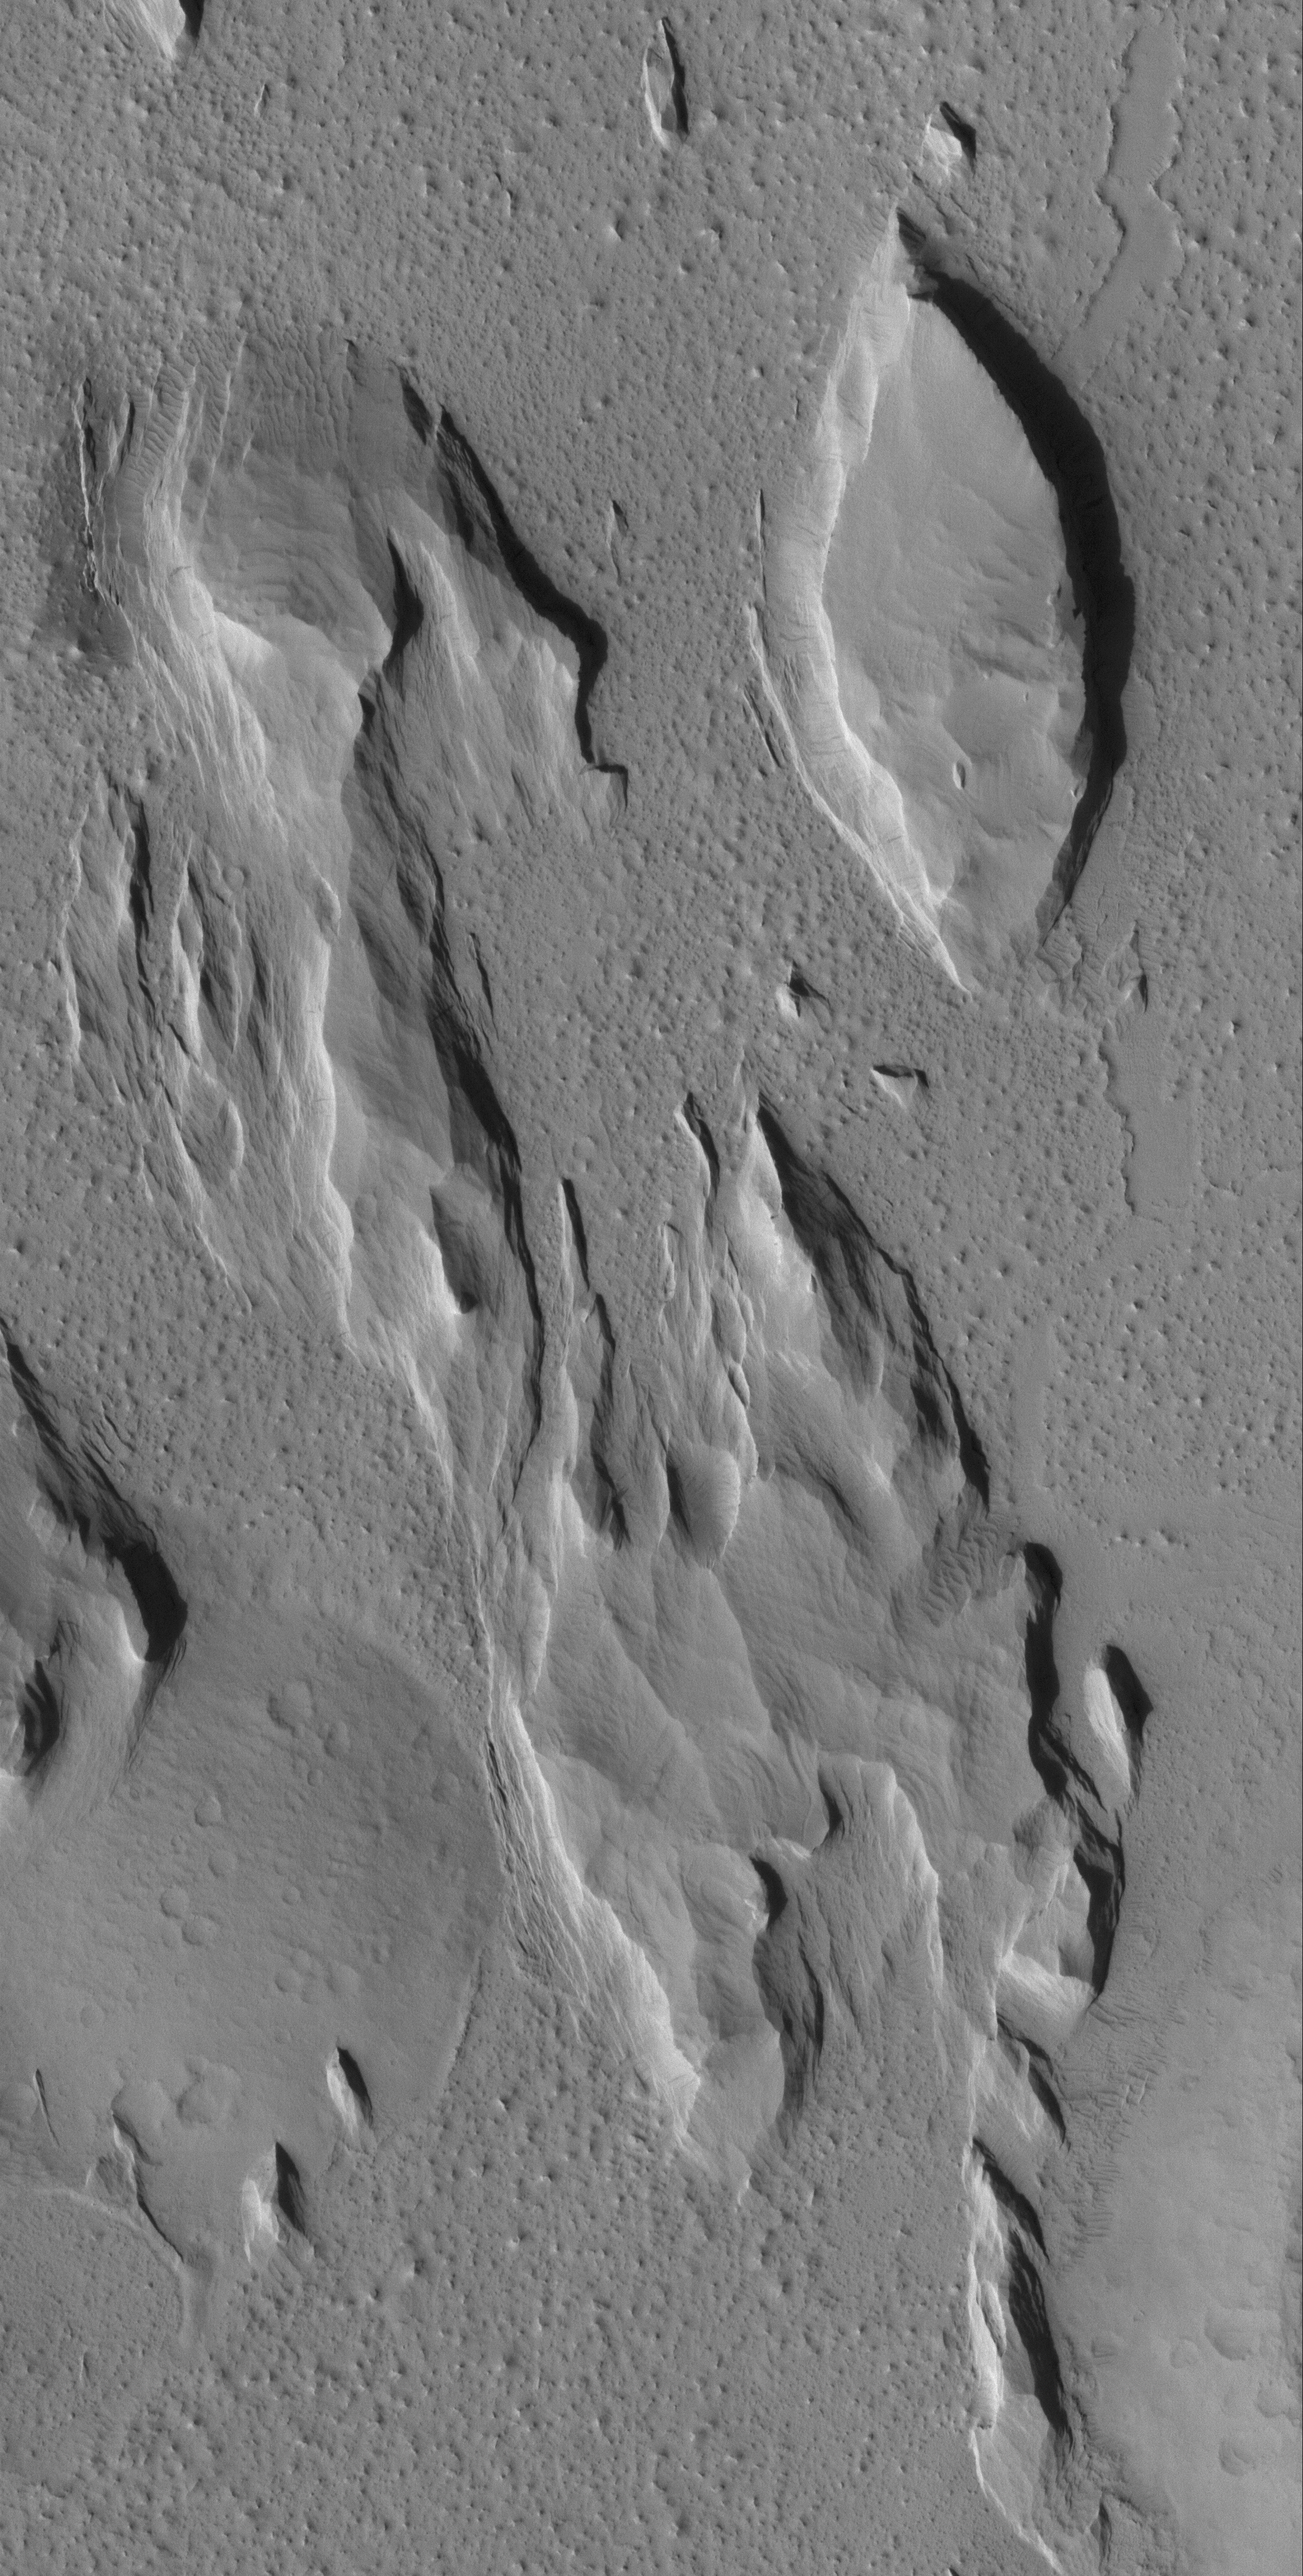

South Amazonis Yardangs

27 June 2005
This Mars Global Surveyor (MGS) Mars Orbiter Camera (MOC) image shows classic yardangs, landforms created by wind erosion in southern Amazonis Planitia. The boat-shaped mesa, in particular, is a classic example of a yardang landform. Yardangs are found on both Earth and Mars.

Location near: 11.2°N, 162.2°W
Image width: ~3 km (~1.9 mi)
Illumination from: lower left
Season Northern Autumn

Credit: NASA/JPL/Malin Space Science Systems